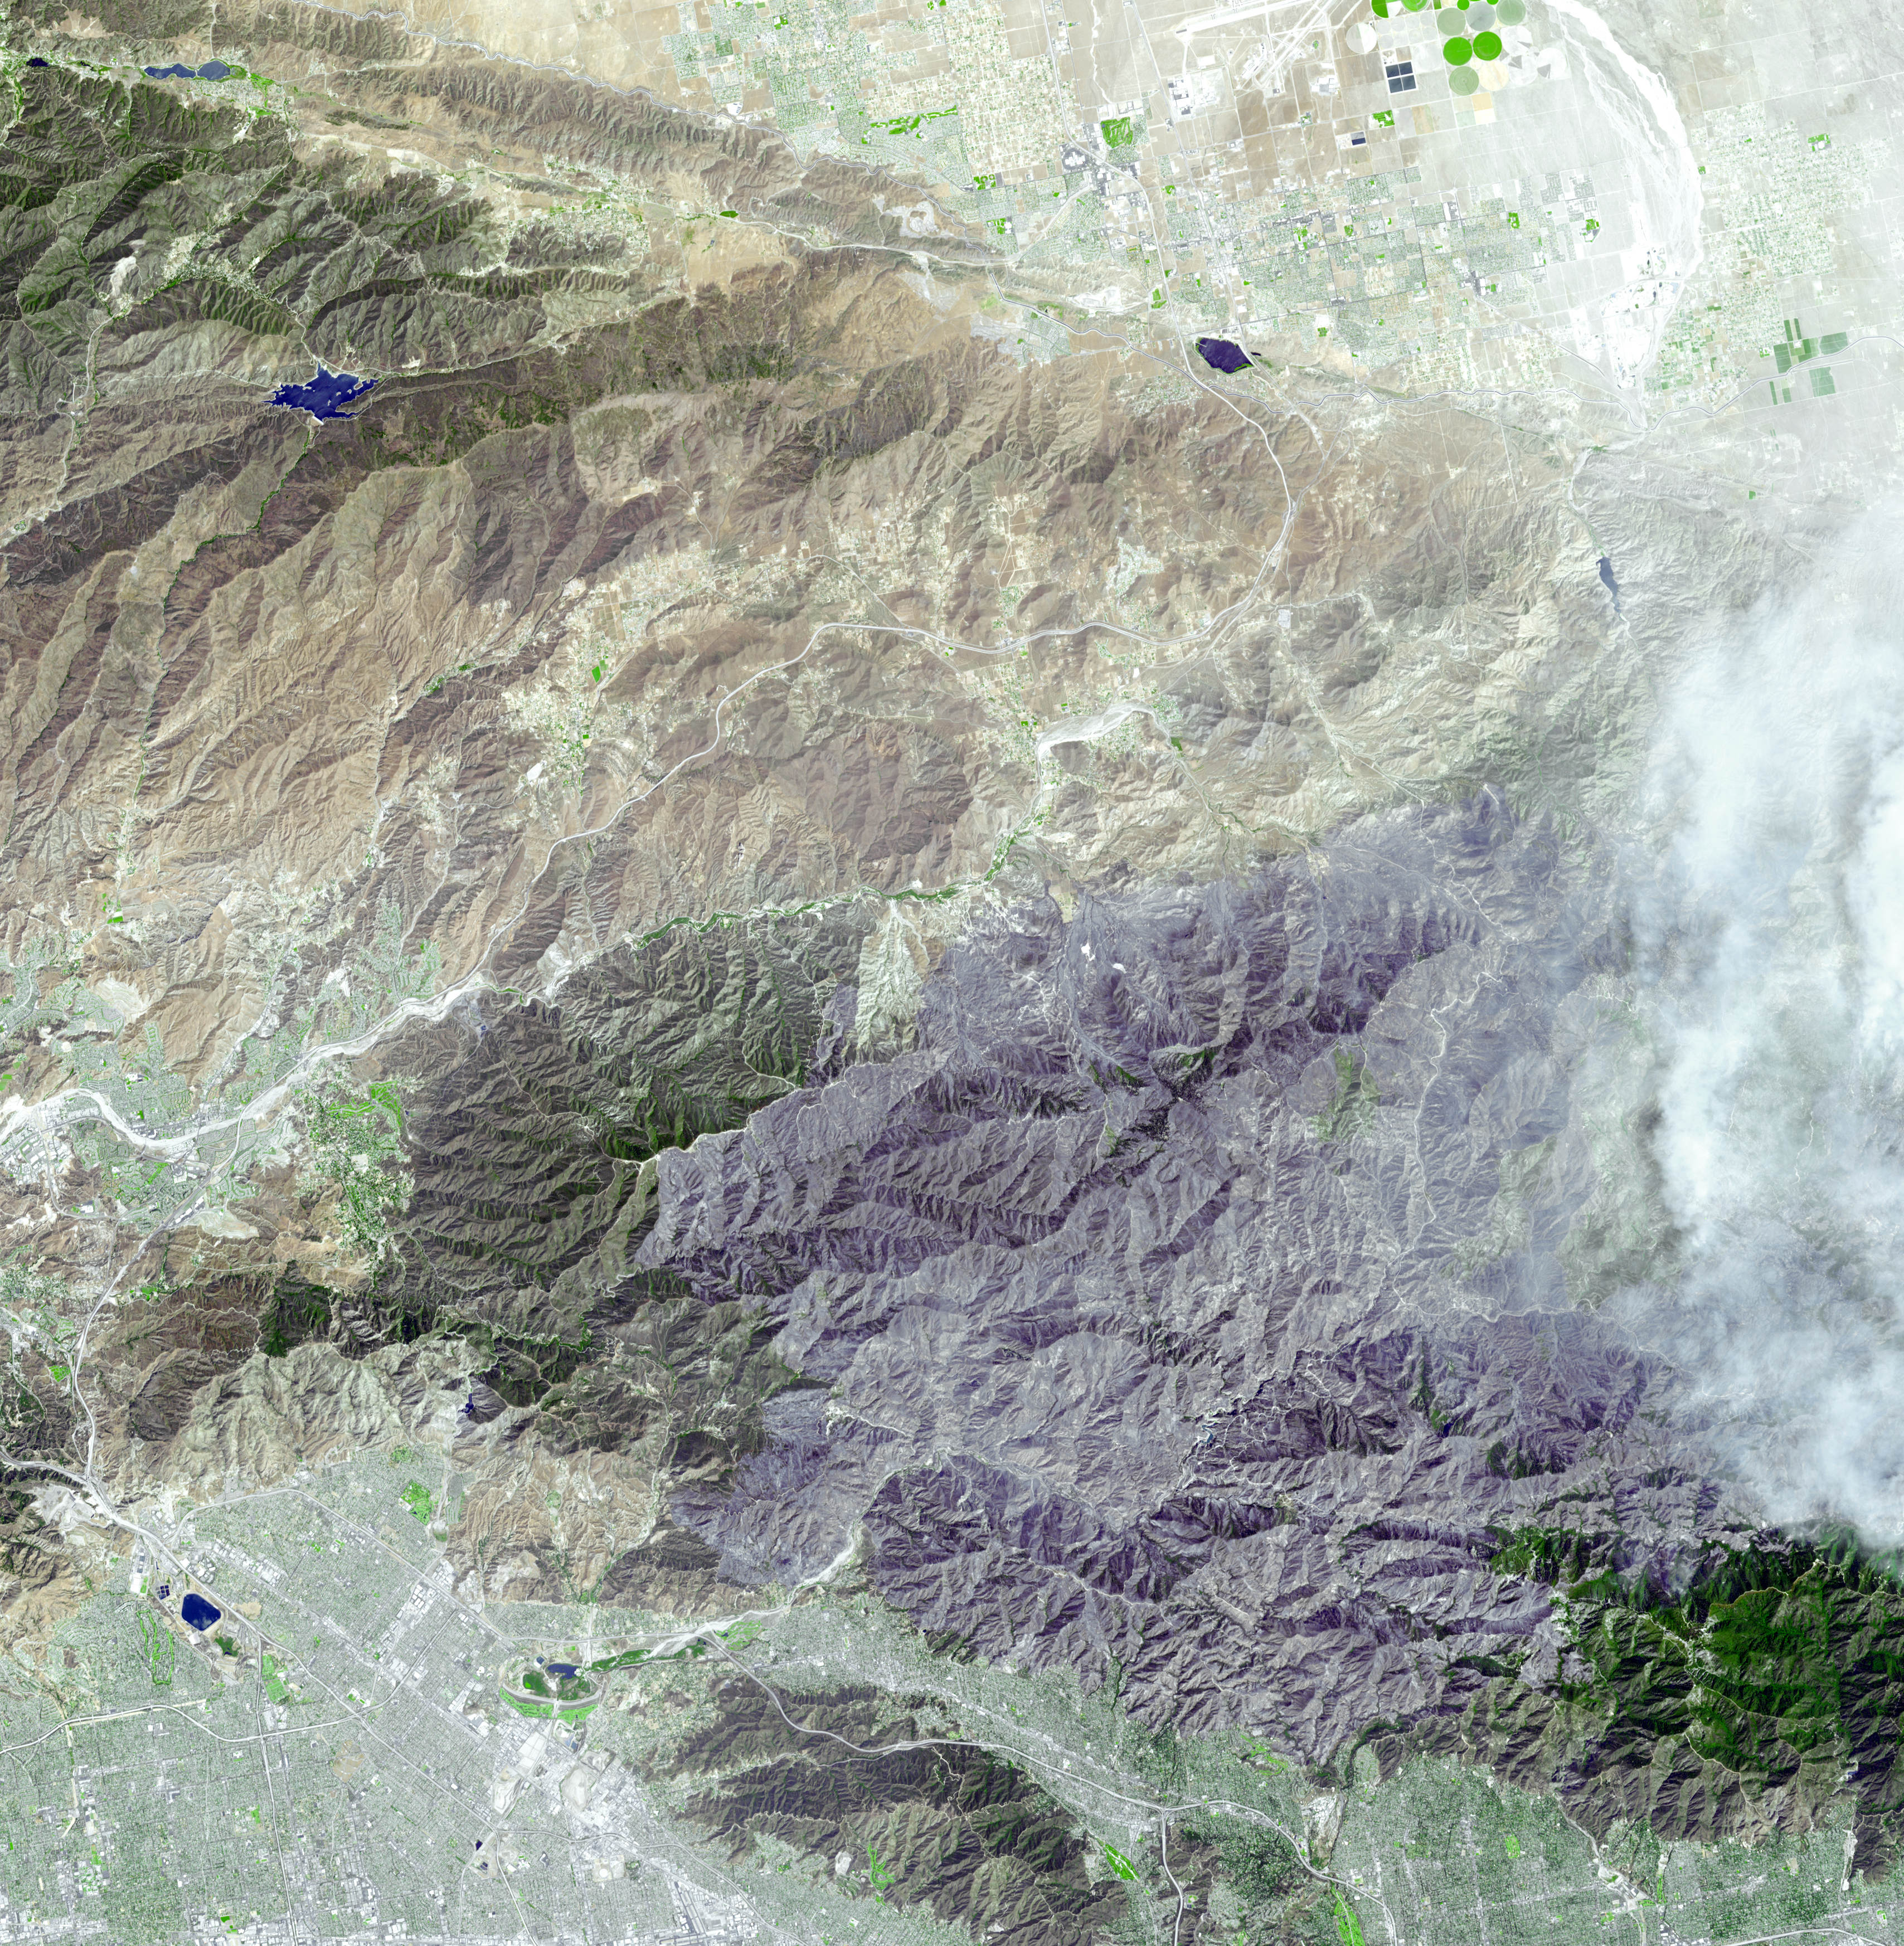

Extent of Station Fire Burn Seen in New NASA Image

On September 6, 2009, the Advanced Spaceborne Thermal Emission and Reflection Radiometer (ASTER) instrument on NASA’s Terra satellite captured this simulated natural color image of the Station fire, burning in the San Gabriel Mountains north of Los Angeles. The fire started on August 26 in La Canada/Flintridge near NASA’s Jet Propulsion Laboratory in Pasadena (seen at the bottom of the image), and soon grew to become the largest fire in Los Angeles County’s history. Ten days after its start, the fire had consumed more than 160,000 acres (251 square miles) of forest, leaving behind a charred, blackened landscape, as it spread eastward. Smoke from the actively burning area can be seen on the right side of the image; the large dark gray area dominating the image is the evidence of forest and chaparral destruction.

With its 14 spectral bands from the visible to the thermal infrared wavelength region and its high spatial resolution of 15 to 90 meters (about 50 to 300 feet), ASTER images Earth to map and monitor the changing surface of our planet. ASTER is one of five Earth-observing instruments launched December 18, 1999, on NASA’s Terra satellite. The instrument was built by Japan’s Ministry of Economy, Trade and Industry. A joint U.S./Japan science team is responsible for validation and calibration of the instrument and the data products.

The broad spectral coverage and high spectral resolution of ASTER provides scientists in numerous disciplines with critical information for surface mapping and monitoring of dynamic conditions and temporal change. Example applications are: monitoring glacial advances and retreats; monitoring potentially active volcanoes; identifying crop stress; determining cloud morphology and physical properties; wetlands evaluation; thermal pollution monitoring; coral reef degradation; surface temperature mapping of soils and geology; and measuring surface heat balance.

The U.S. science team is located at NASA’s Jet Propulsion Laboratory, Pasadena, Calif. The Terra mission is part of NASA’s Science Mission Directorate, Washington, D.C.

More information about ASTER is available at http://asterweb.jpl.nasa.gov/.

Image acquired: September 6, 2009
Area covered: 31.7 by 32.5 miles (51.2 by 52.4 kilometers)
Location of image: 34.3 degrees North latitude, 118.2 degrees West longitude
Image resolution: 50 feet (15 meters)

Credit: NASA/GSFC/METI/ERSDAC/JAROS, and U.S./Japan ASTER Science Team